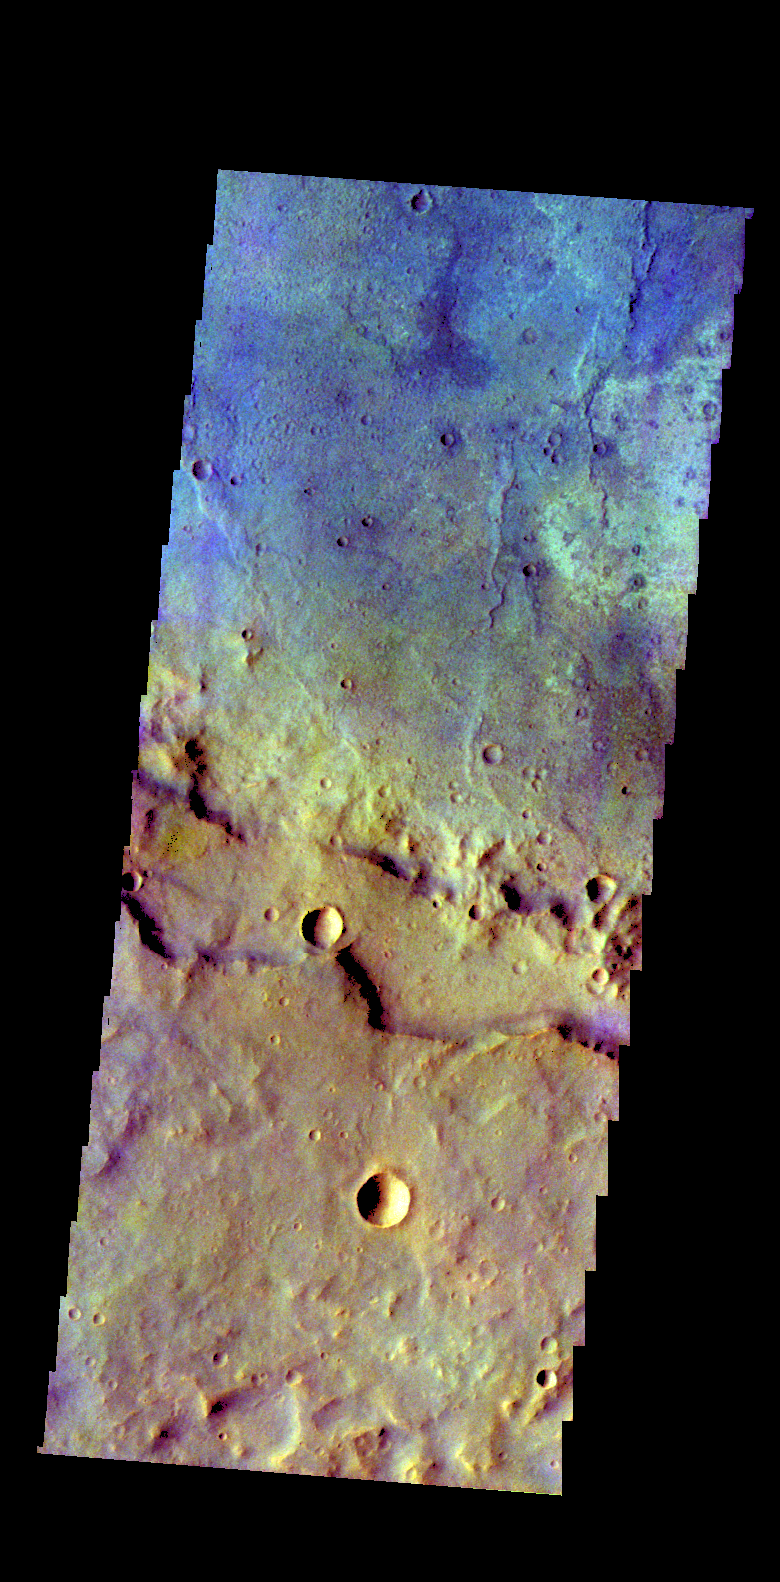

Crater – False Color

The THEMIS VIS camera contains 5 filters. The data from different filters can be combined in multiple ways to create a false color image. These false color images may reveal subtle variations of the surface not easily identified in a single band image. Today’s false color image shows part of an unnamed crater in Terra Sirenum.

Credit: NASA/JPL-Caltech/ASU